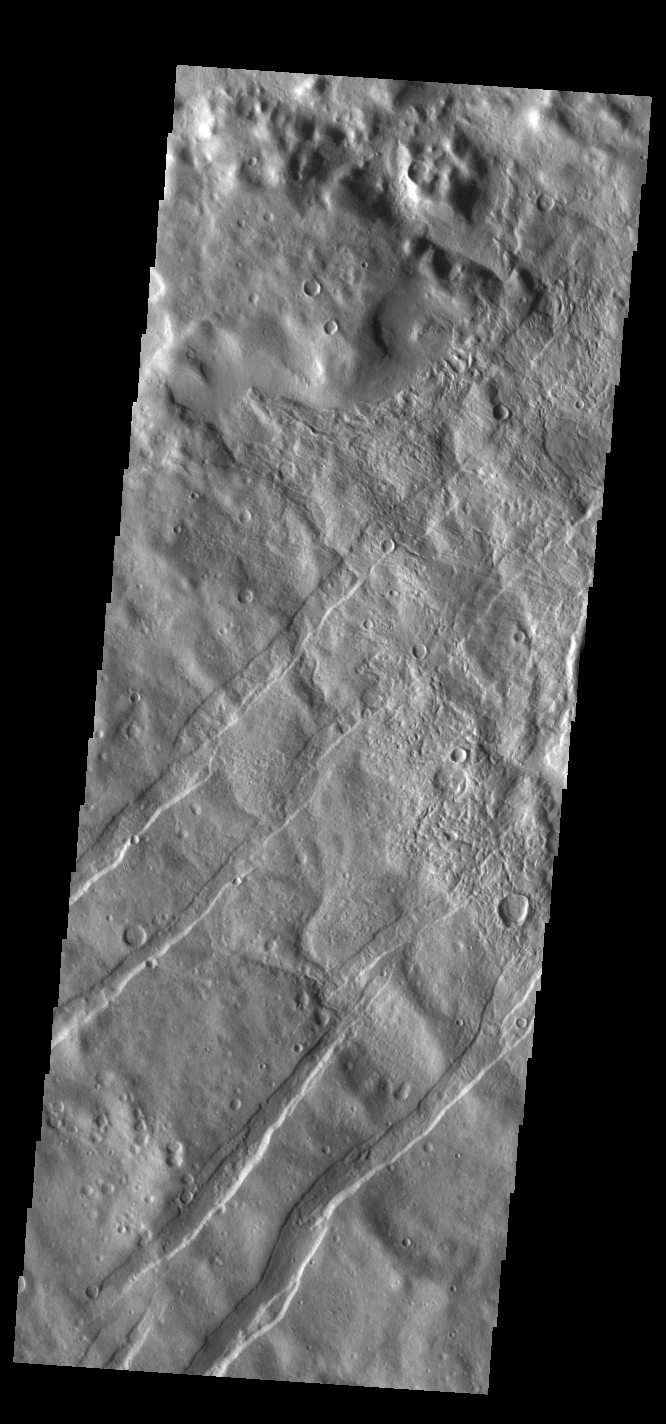

Icaria Fossae

The linear depressions in this VIS image are tectonic graben. These graben are called Icaria Fossae and are located in Terra Sirenum. Graben are created in regions of extensional tectonic stress, where the bedrock is faulted and pulled apart, allowing linear sections of the surface to drop downward along paired faults.

Credit: NASA/JPL-Caltech/ASU